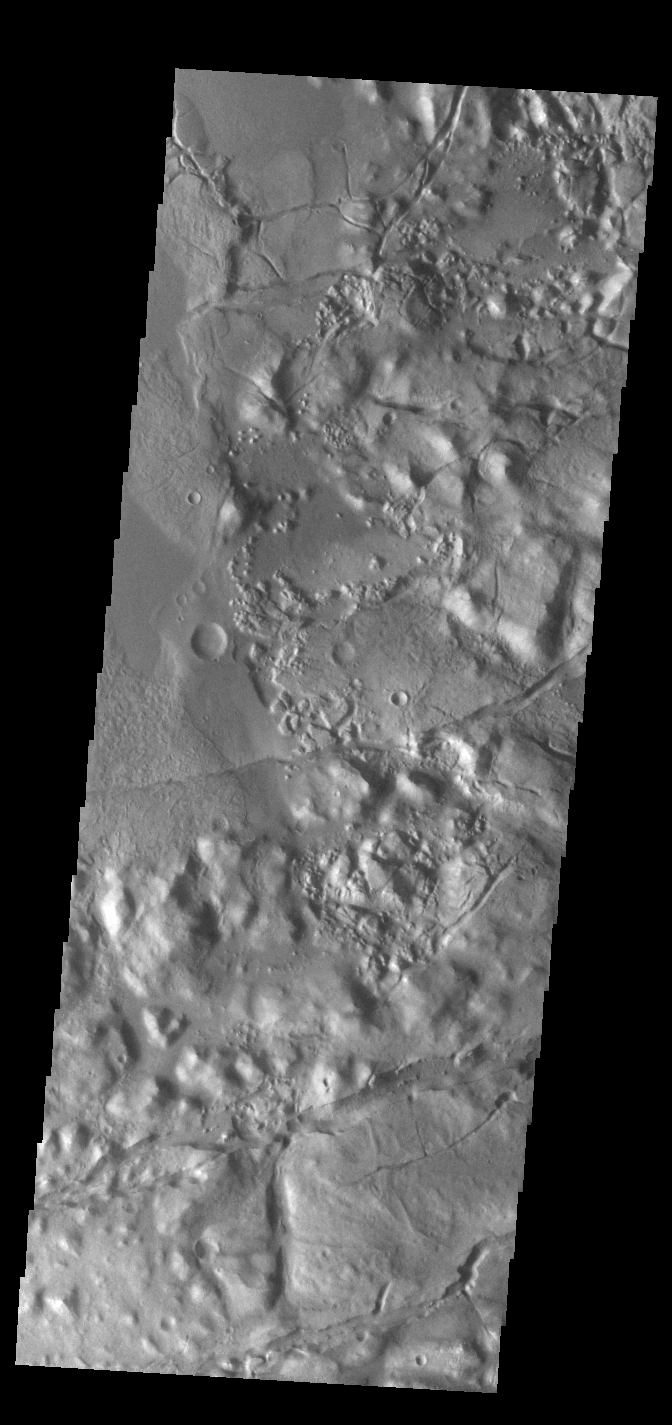

Gorgonum Chaos

This VIS image shows part of Gorgonum Chaos. Chaotic regions form when groundwater escapes to the surface, undermining it and causing the ground to collapse. The linear depressions at the bottom of the image are part of Sirenum Fossae. Gorgonum Chaos is located in Terra Sirenum.

Credit: NASA/JPL-Caltech/ASU